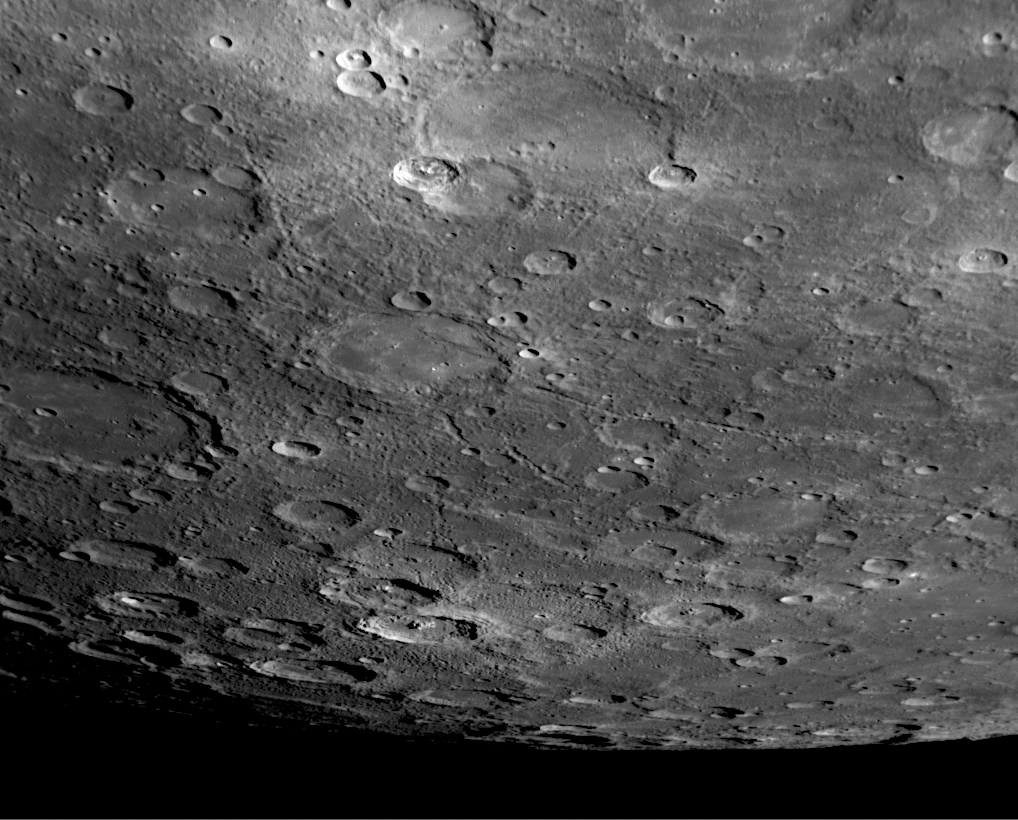

A View to the South…from the Other Side of Mercury

MESSENGER’s second Mercury flyby passed over the opposite side of the planet from that seen during the mission’s first Mercury encounter. Thus, if one could follow this view obtained by the NAC during the second flyby toward the south, beyond Mercury’s south pole, it would lead to the surface seen in an image from MESSENGER’s first Mercury flyby (PIA10187). Visible in the recently obtained image shown here are many features also seen by Mariner 10: Shevchenko crater named for the 19th century Ukrainian poet, Khansa for the Arabic poet of the 7th century, Rabelais for the Renaissance French writer, Holberg for the Norwegian-Danish writer of the 18th century, Spitteler for the Swiss epic poet who won the Nobel Prize for Literature in 1919, Rameau for the Baroque-era French composer, Puccini for the Italian composer of the late 1800s and early 1900s, and Horace for the ancient Roman poet. Discovery Rupes cuts through Rameau and is named for the ship of English explorer Captain James Cook.

Date Acquired: October 6, 2008
Image Mission Elapsed Time (MET): 131773823
Instrument: Narrow Angle Camera (NAC) of the Mercury Dual Imaging System (MDIS)
Resolution: 510 meters/pixel (0.32 miles/pixel) at the top of the image
Scale: Shevchenko crater is 137 kilometers (85 miles) in diameter
Spacecraft Altitude: 20,000 kilometers (12,400 miles)

These images are from MESSENGER, a NASA Discovery mission to conduct the first orbital study of the innermost planet, Mercury. For information regarding the use of images, see the MESSENGER image use policy.

Credit: NASA/Johns Hopkins University Applied Physics Laboratory/Carnegie Institution of Washington